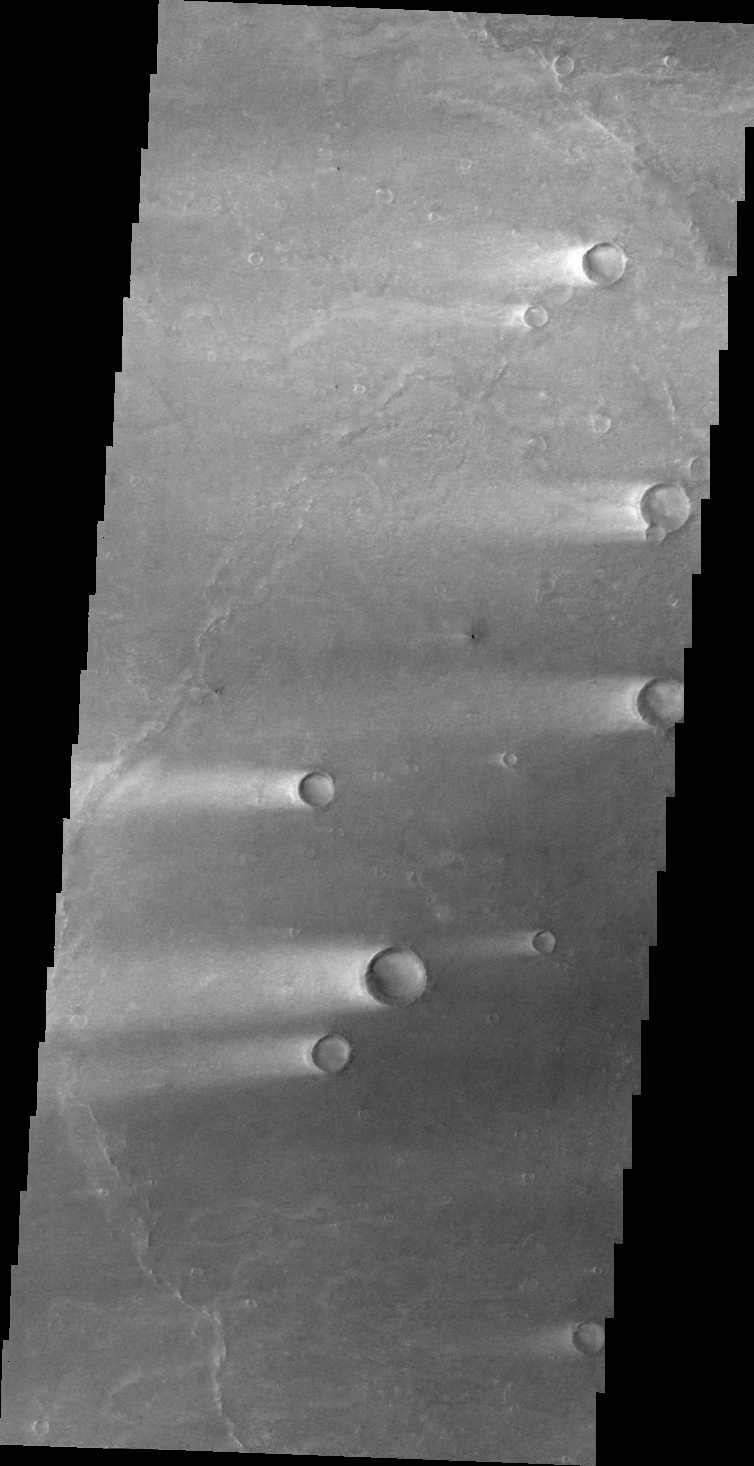

Windstreaks

The windstreaks in this VIS image are located in Syrtis Major Planum.

Image information: VIS instrument. Latitude 9.3N, Longitude 65.2E. 46 meter/pixel resolution.

Please see the THEMIS Data Citation Note for details on crediting THEMIS images.

Note: this THEMIS visual image has not been radiometrically nor geometrically calibrated for this preliminary release. An empirical correction has been performed to remove instrumental effects. A linear shift has been applied in the cross-track and down-track direction to approximate spacecraft and planetary motion. Fully calibrated and geometrically projected images will be released through the Planetary Data System in accordance with Project policies at a later time.

NASA’s Jet Propulsion Laboratory manages the 2001 Mars Odyssey mission for NASA’s Office of Space Science, Washington, D.C. The Thermal Emission Imaging System (THEMIS) was developed by Arizona State University, Tempe, in collaboration with Raytheon Santa Barbara Remote Sensing. The THEMIS investigation is led by Dr. Philip Christensen at Arizona State University. Lockheed Martin Astronautics, Denver, is the prime contractor for the Odyssey project, and developed and built the orbiter. Mission operations are conducted jointly from Lockheed Martin and from JPL, a division of the California Institute of Technology in Pasadena.

Credit: NASA/JPL/ASU